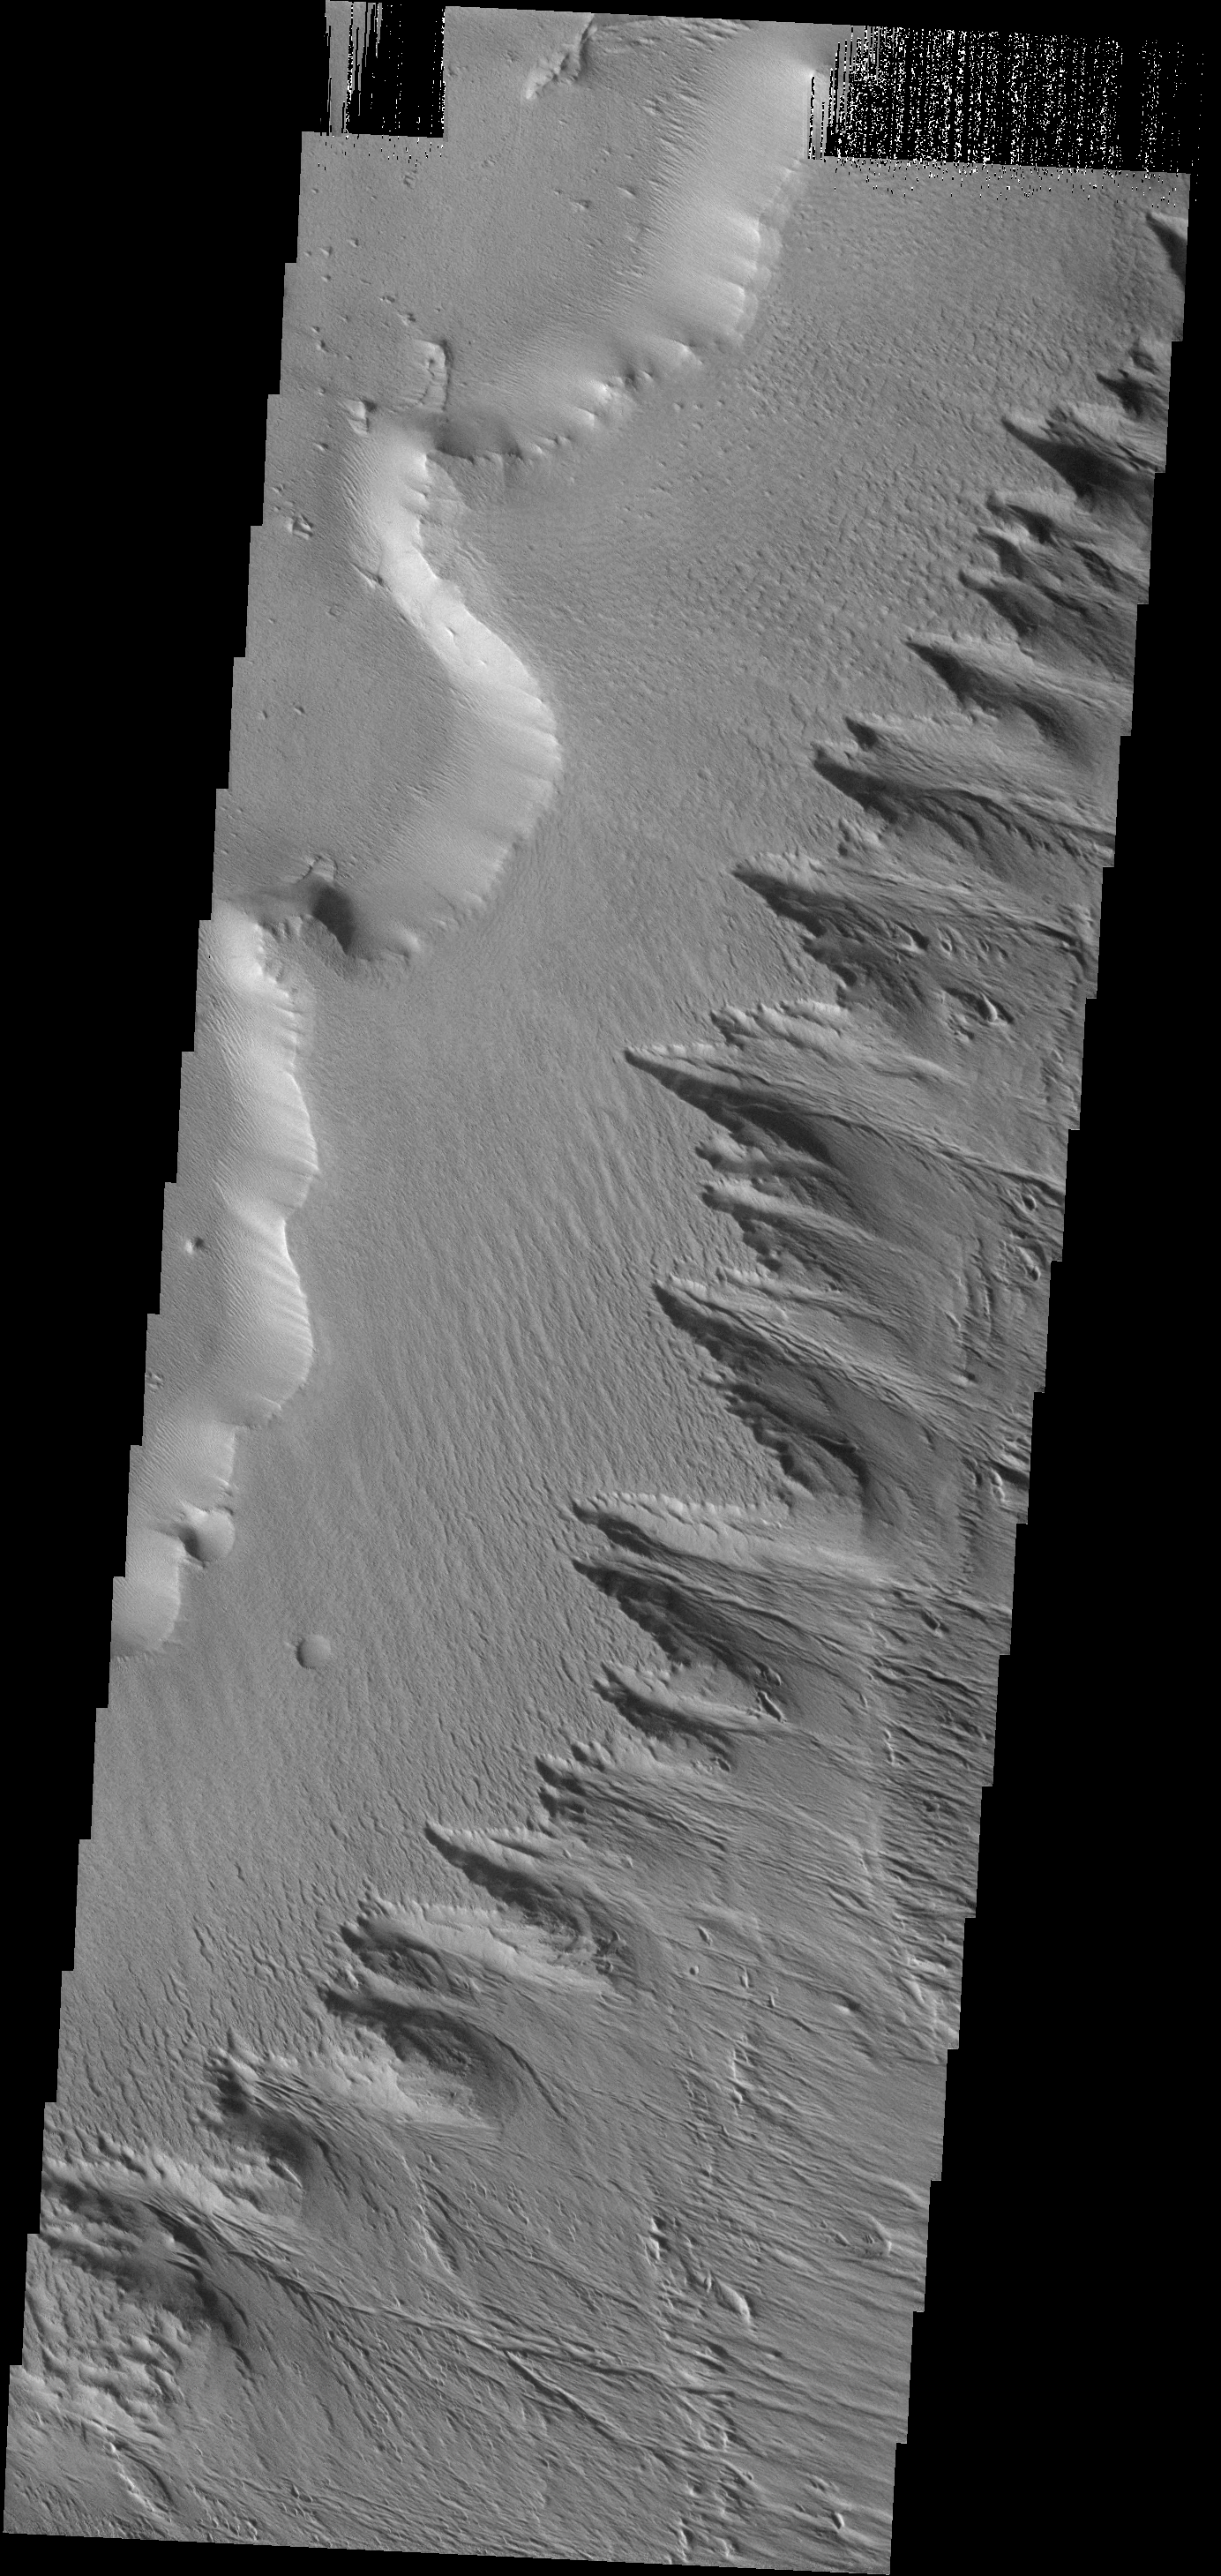

Gordii Dorsum

This image shows how the wind is eroding the material of Gordii Dorsum.

Image information: VIS instrument. Latitude 8.8N, Longitude 210.6E. 18 meter/pixel resolution.

Note: this THEMIS visual image has not been radiometrically nor geometrically calibrated for this preliminary release. An empirical correction has been performed to remove instrumental effects. A linear shift has been applied in the cross-track and down-track direction to approximate spacecraft and planetary motion. Fully calibrated and geometrically projected images will be released through the Planetary Data System in accordance with Project policies at a later time.

NASA’s Jet Propulsion Laboratory manages the 2001 Mars Odyssey mission for NASA’s Office of Space Science, Washington, D.C. The Thermal Emission Imaging System (THEMIS) was developed by Arizona State University, Tempe, in collaboration with Raytheon Santa Barbara Remote Sensing. The THEMIS investigation is led by Dr. Philip Christensen at Arizona State University. Lockheed Martin Astronautics, Denver, is the prime contractor for the Odyssey project, and developed and built the orbiter. Mission operations are conducted jointly from Lockheed Martin and from JPL, a division of the California Institute of Technology in Pasadena.

Credit: NASA/JPL/ASU